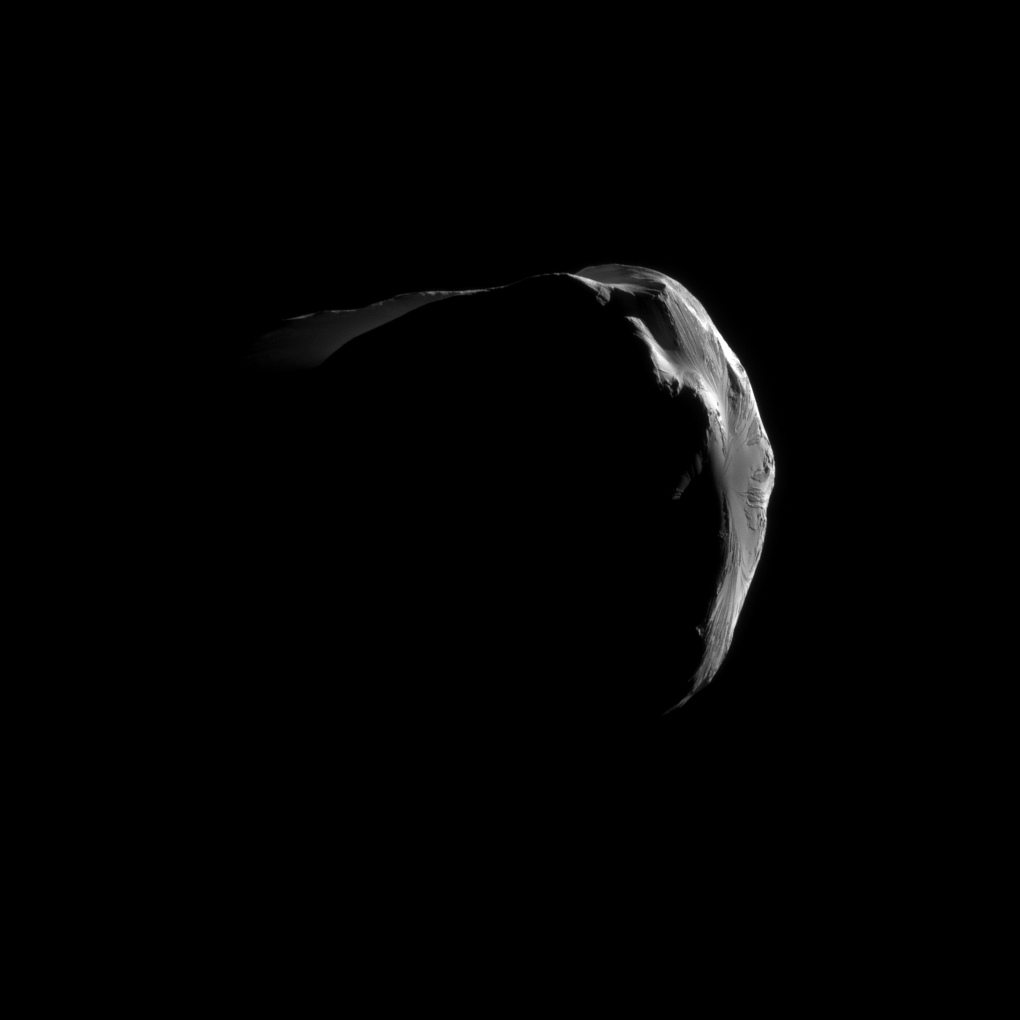

Dramatic Helene

Saturn’s small, irregularly shaped moon Helene is strikingly illuminated in this close view captured by Cassini during the spacecraft’s June 18, 2011, flyby.

Although it is not visible at this exposure, the planet actually fills the dark background of this image of Helene. See PIA12773 for another close-up from this encounter.

This view looks toward the anti-Saturn side of Helene (33 kilometers, or 21 miles across). North on Helene is up. Lit terrain on the right is on the leading hemisphere while lit terrain at the top of the image surrounds the north pole.

The image was taken in visible light with the Cassini spacecraft narrow-angle camera. The view was obtained at a distance of approximately 11,000 kilometers (7,000 miles) from Helene and at a Sun-Helene-spacecraft, or phase, angle of 151 degrees. Image scale is 67 meters (220 feet) per pixel.

The Cassini-Huygens mission is a cooperative project of NASA, the European Space Agency and the Italian Space Agency. The Jet Propulsion Laboratory, a division of the California Institute of Technology in Pasadena, manages the mission for NASA’s Science Mission Directorate, Washington, D.C. The Cassini orbiter and its two onboard cameras were designed, developed and assembled at JPL. The imaging operations center is based at the Space Science Institute in Boulder, Colo.

Credit: NASA/JPL-Caltech/Space Science Institute